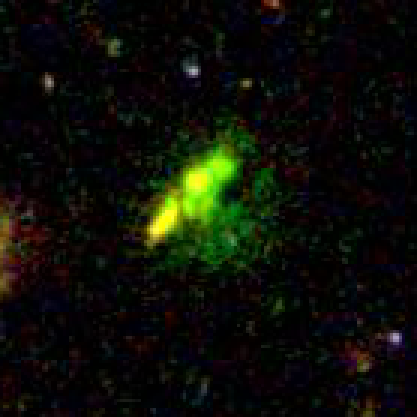

Baby Galaxy in Cluster TN J1338-1942

Object Name: TN J1338-1942

Credit: NASA, ESA, and G. Miley (Leiden Observatory)